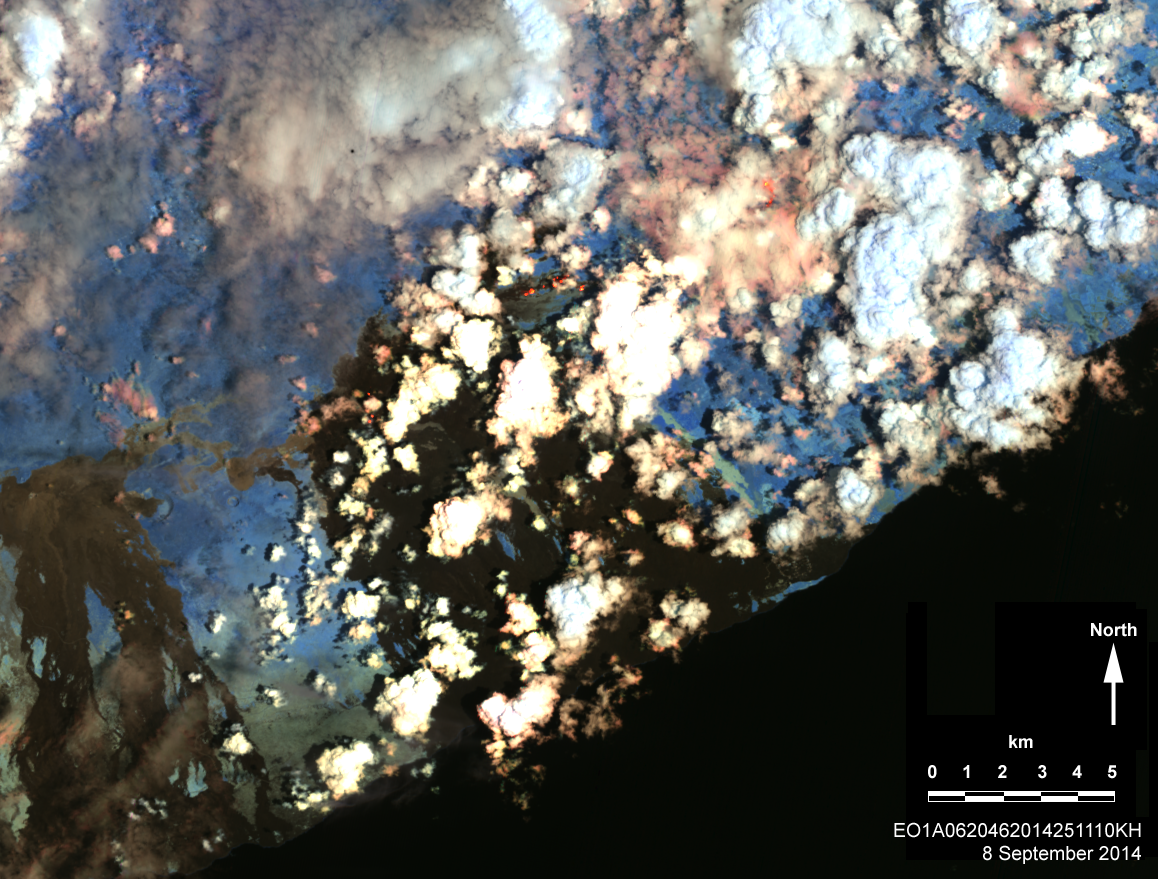

Hawaii Lava Threat Closely Monitored by NASA EO-1 Spacecraft

Kilauea volcano, Hawaii, has been in continuous eruption since 1983. Recently, lava flows from a vent close to the Pu’u O’o cone began cutting through dense vegetation and moving closer to inhabited areas. On Sept. 8, 2014, the Advanced Land Imager (ALI) on NASA’s Earth Observing 1 spacecraft obtained this infrared image. Although there are clouds and smoke from burning vegetation, a line of red points delineate the path taken by the new lava flows. As always, the threat posed by these lava flows is being assessed and monitored by scientists at the United States Geological Survey Hawaiian Volcanoes Observatory.

The EO-1 spacecraft is managed by NASA’s Goddard Space Flight Center, Greenbelt, Maryland. EO-1 is the satellite remote-sensing asset used by the EO-1 Volcano Sensor Web (VSW) developed by NASA’s Jet Propulsion Laboratory, Pasadena, California, which is being used to monitor this, and other, volcanic eruptions around the world. Data are rapidly processed and made available to the Hawaiian Volcanoes Observatory to aid in their ceaseless monitoring of Hawaii’s ongoing volcanic activity.

Credit: NASA/JPL/EO-1 Mission/GSFC/Ashley Davies